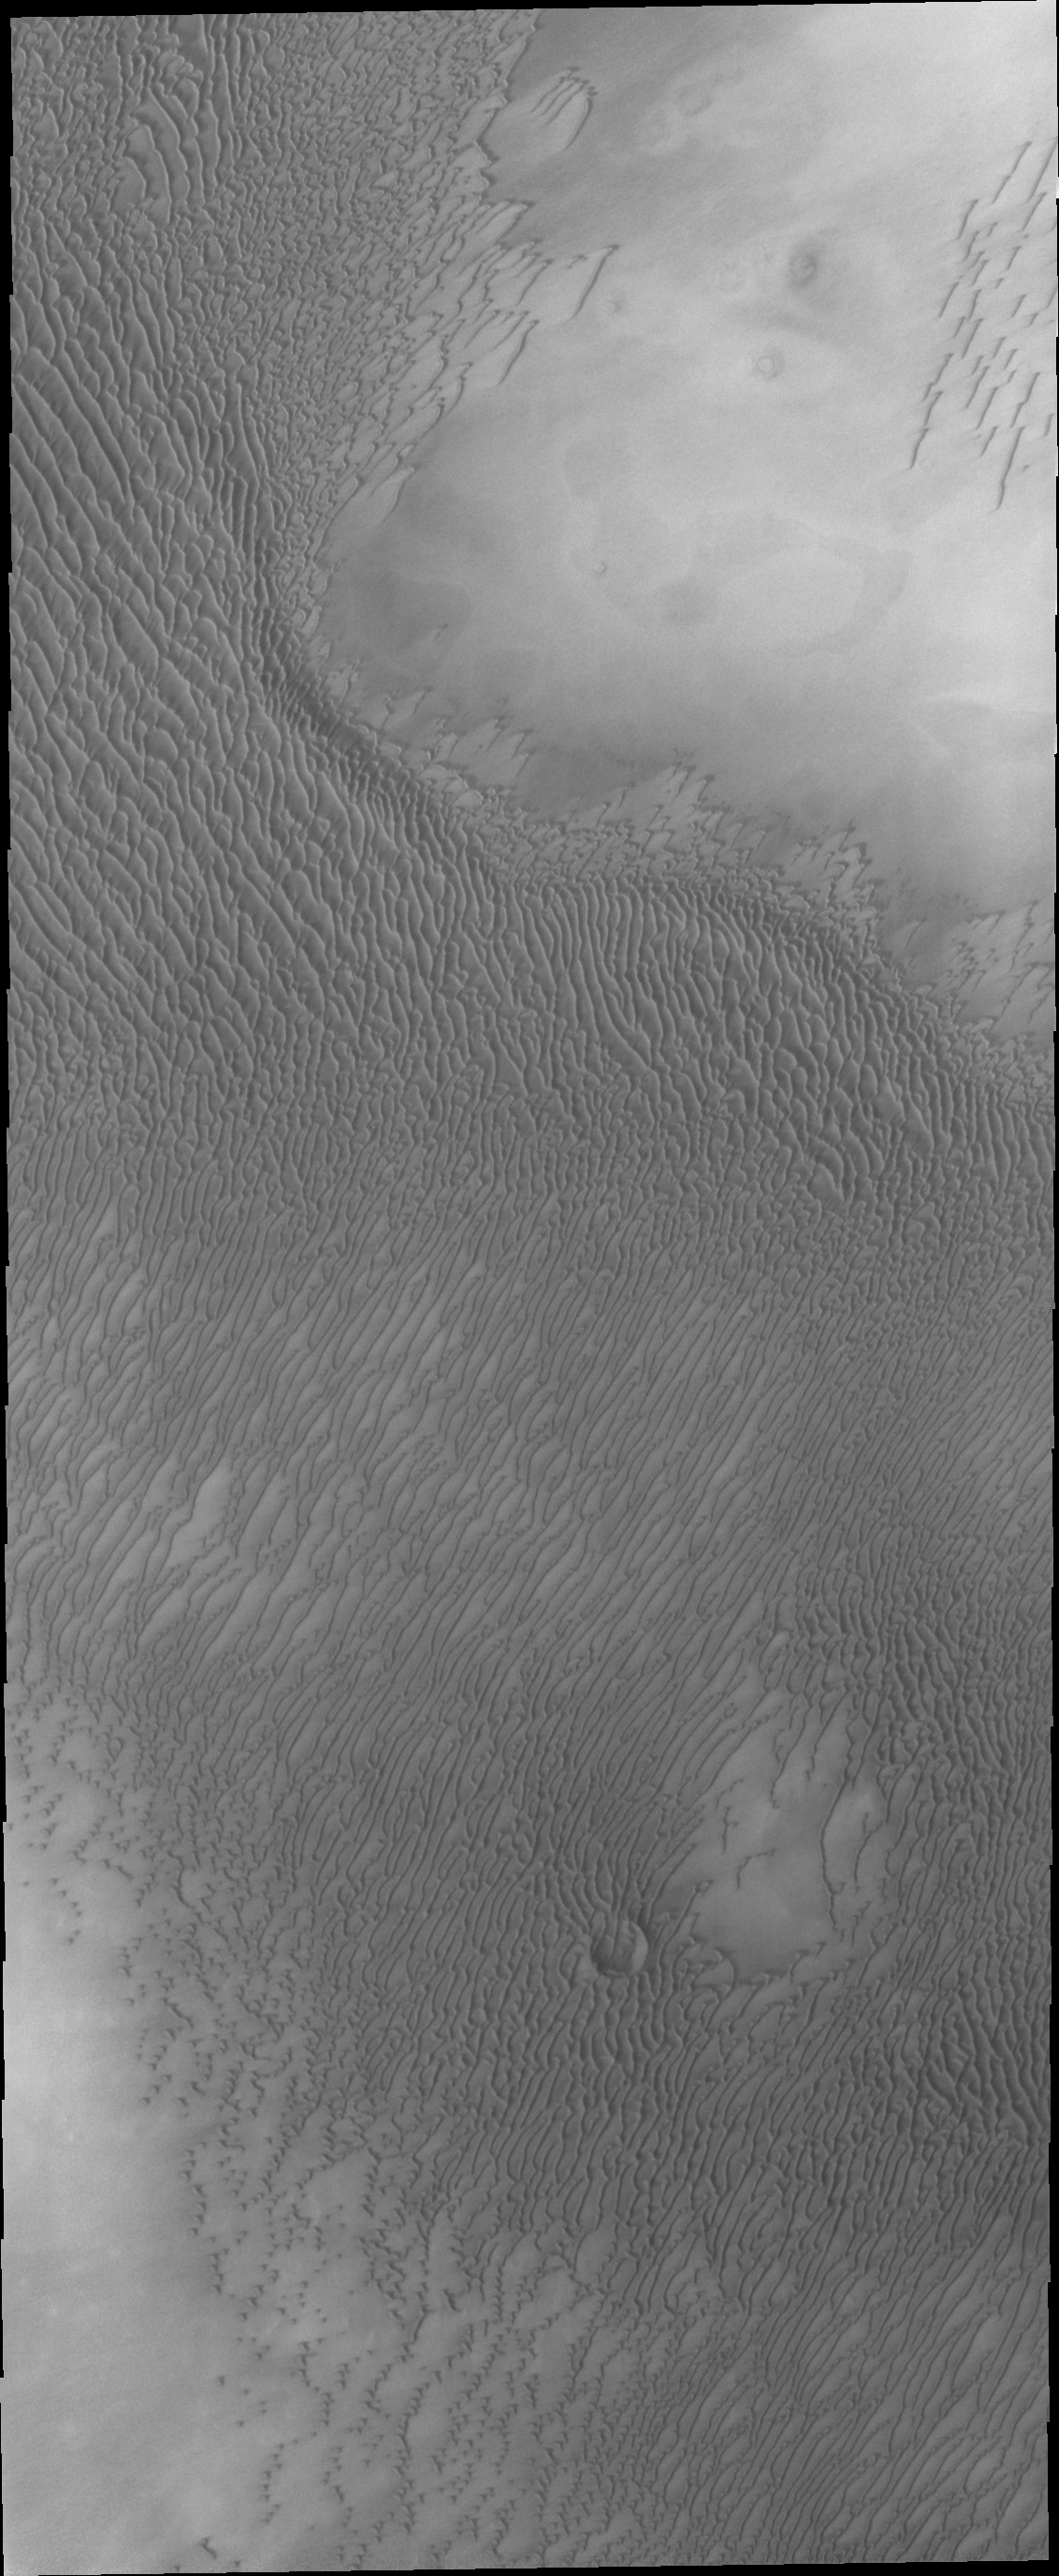

North Polar Dunes

The appearance of the dunes in the North Polar Erg (or sand sea) changes as the seasons move from winter to summer. This summer image shows the dunes totally free of frost.

Credit: NASA/JPL/ASU